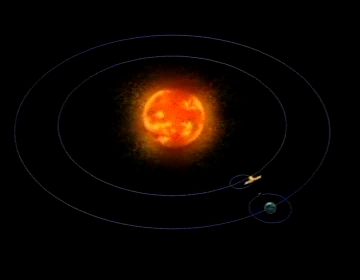

SOHO Orbit [Video]

SOHO's orbit around the Lagrangian L1 point and the Sun

Credit: NASA/GSFC/SOHO/ESA Sound: Juan Carlos Garcia